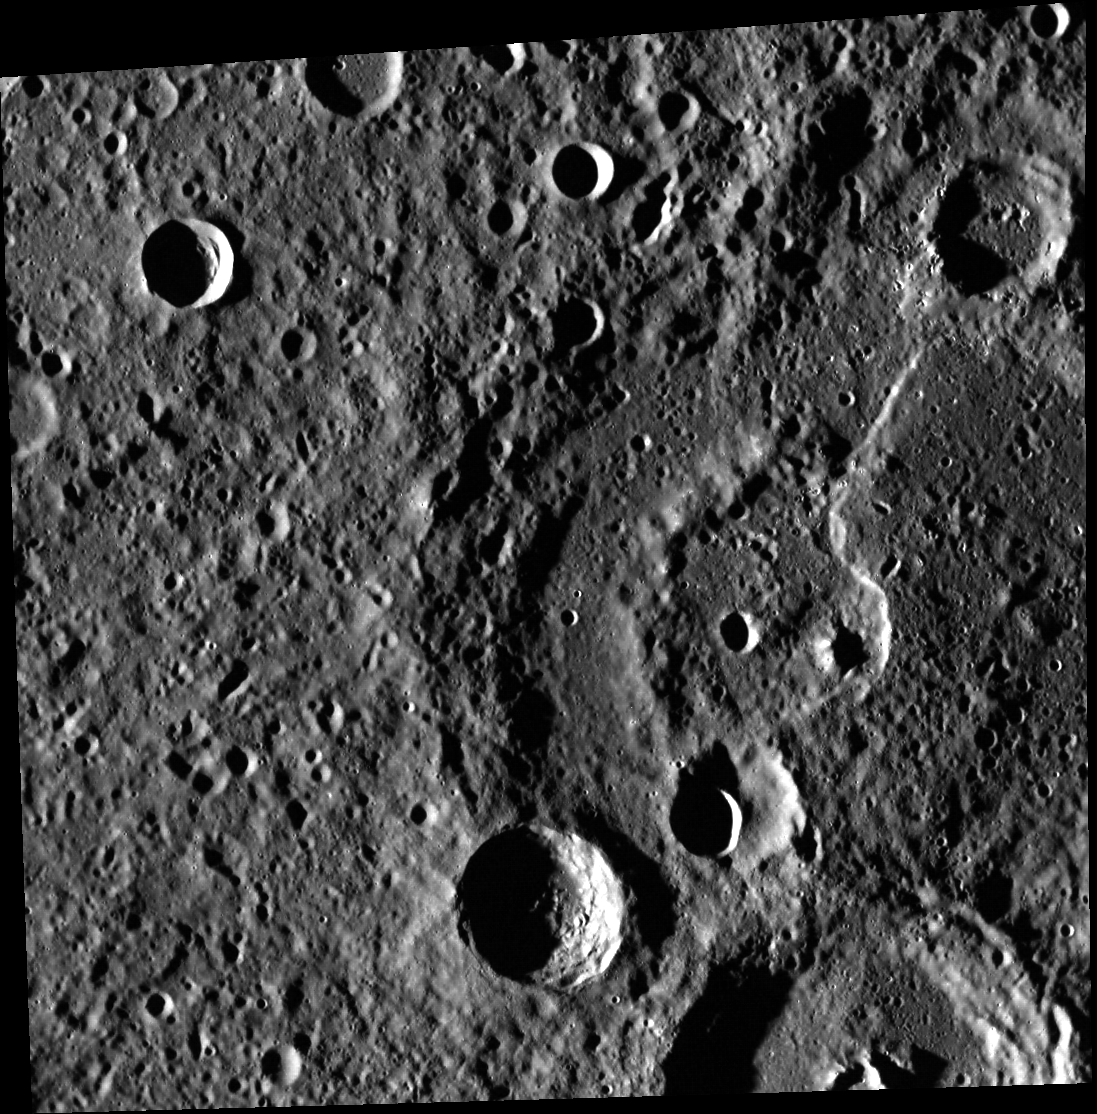

Sinan Wave

Today’s image features a sinuous lobate scarp that snakes across the floor of Sinan crater. Sinan is an older, degraded impact crater, 134 km in diameter. Sinan’s rim and peak ring mountains have been worn down by impacts, and the basin has been profoundly modified by several large, younger impacts. And small hollows dot parts of the northern rim, lobate scarp, peak ring, and floor.

Joseph Sinan was a Turkish architect who lived from about 1490 to 1588 CE. He was a chief architect to several Ottoman sultans. He and his apprentices designed a number of famous mosques and other buildings.

This image was acquired as part of MDIS’s high-resolution stereo imaging campaign. Images from the stereo imaging campaign are used in combination with the surface morphology base map or the albedo base map to create high-resolution stereo views of Mercury’s surface, with an average resolution of 200 meters/pixel. Viewing the surface under the same Sun illumination conditions but from two or more viewing angles enables information about the small-scale topography of Mercury’s surface to be obtained.

Date acquired: October 29, 2011
Image Mission Elapsed Time (MET): 228371453
Image ID: 945803
Instrument: Wide Angle Camera (WAC) of the Mercury Dual Imaging System (MDIS)
WAC filter: 7 (748 nanometers)
Center Latitude: 15.65°
Center Longitude: 328.3° E
Resolution: 168 meters/pixel
Scale: The scene is about 175 km (109 mi.) across
Incidence Angle: 82.5°
Emission Angle: 15.0°
Phase Angle: 69.4°
North is up in this image.

The MESSENGER spacecraft is the first ever to orbit the planet Mercury, and the spacecraft’s seven scientific instruments and radio science investigation are unraveling the history and evolution of the Solar System’s innermost planet. During the first two years of orbital operations, MESSENGER acquired over 150,000 images and extensive other data sets. MESSENGER is capable of continuing orbital operations until early 2015.

For information regarding the use of images, see the MESSENGER image use policy.

Credit: NASA/Johns Hopkins University Applied Physics Laboratory/Carnegie Institution of Washington